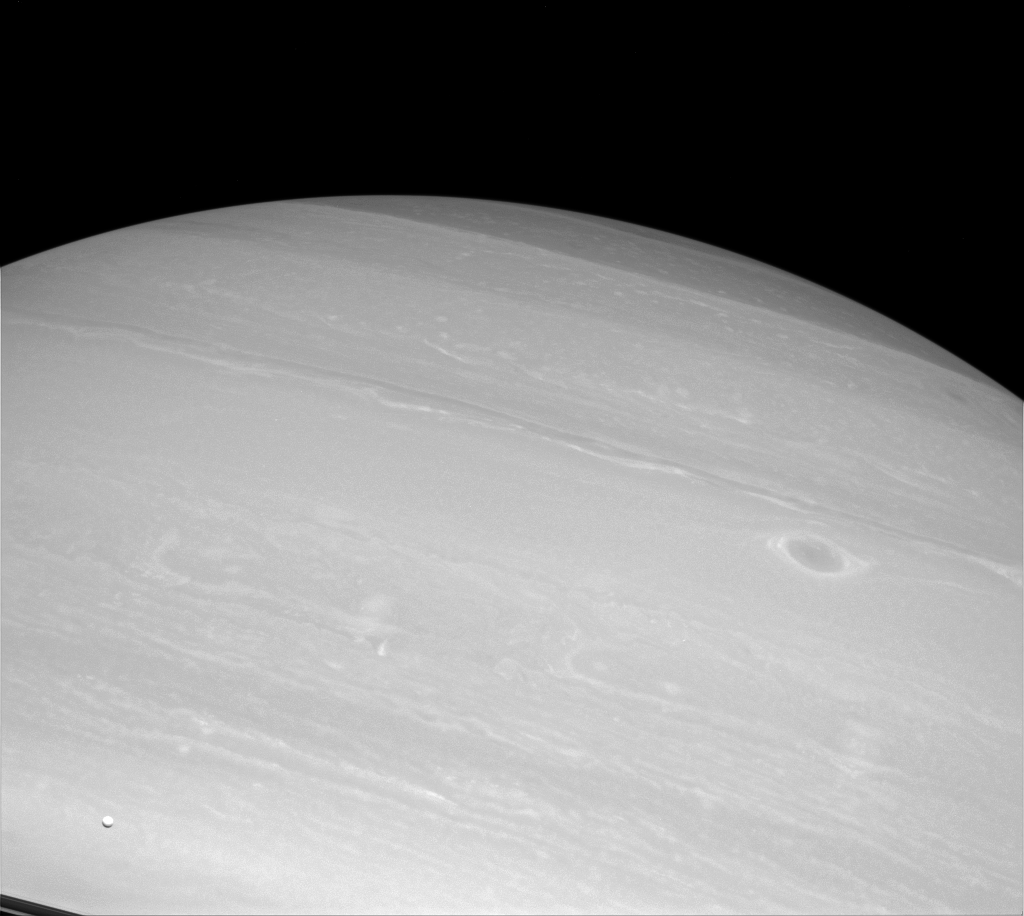

Mighty Little Dot

Enceladus (visible in the lower-left corner of the image) is but a speck before enormous Saturn, but even a small moon can generate big waves of excitement throughout the scientific community. Enceladus, only 313 miles (504 kilometers) across, spurts vapor jets from its south pole.

The presence of these jets from Enceladus has been the subject of intense study since they were discovered by Cassini. Their presence may point to a sub-surface water reservoir.

This view looks toward the unilluminated side of the rings from about 2 degrees below the ringplane. The image was taken with the Cassini spacecraft wide-angle camera on Oct. 20, 2014 using a spectral filter which preferentially admits wavelengths of near-infrared light centered at 752 nanometers.

The view was obtained at a distance of approximately 589,000 miles (948,000 kilometers) from Saturn and at a Sun-Saturn-spacecraft, or phase, angle of 26 degrees. Image scale is 35 miles (57 kilometers) per pixel.

The Cassini-Huygens mission is a cooperative project of NASA, the European Space Agency and the Italian Space Agency. NASA’s Jet Propulsion Laboratory, a division of the California Institute of Technology in Pasadena, manages the mission for NASA’s Science Mission Directorate, Washington. The Cassini orbiter and its two onboard cameras were designed, developed and assembled at JPL. The imaging operations center is based at the Space Science Institute in Boulder, Colo.

Credit: NASA/JPL-Caltech/Space Science Institute